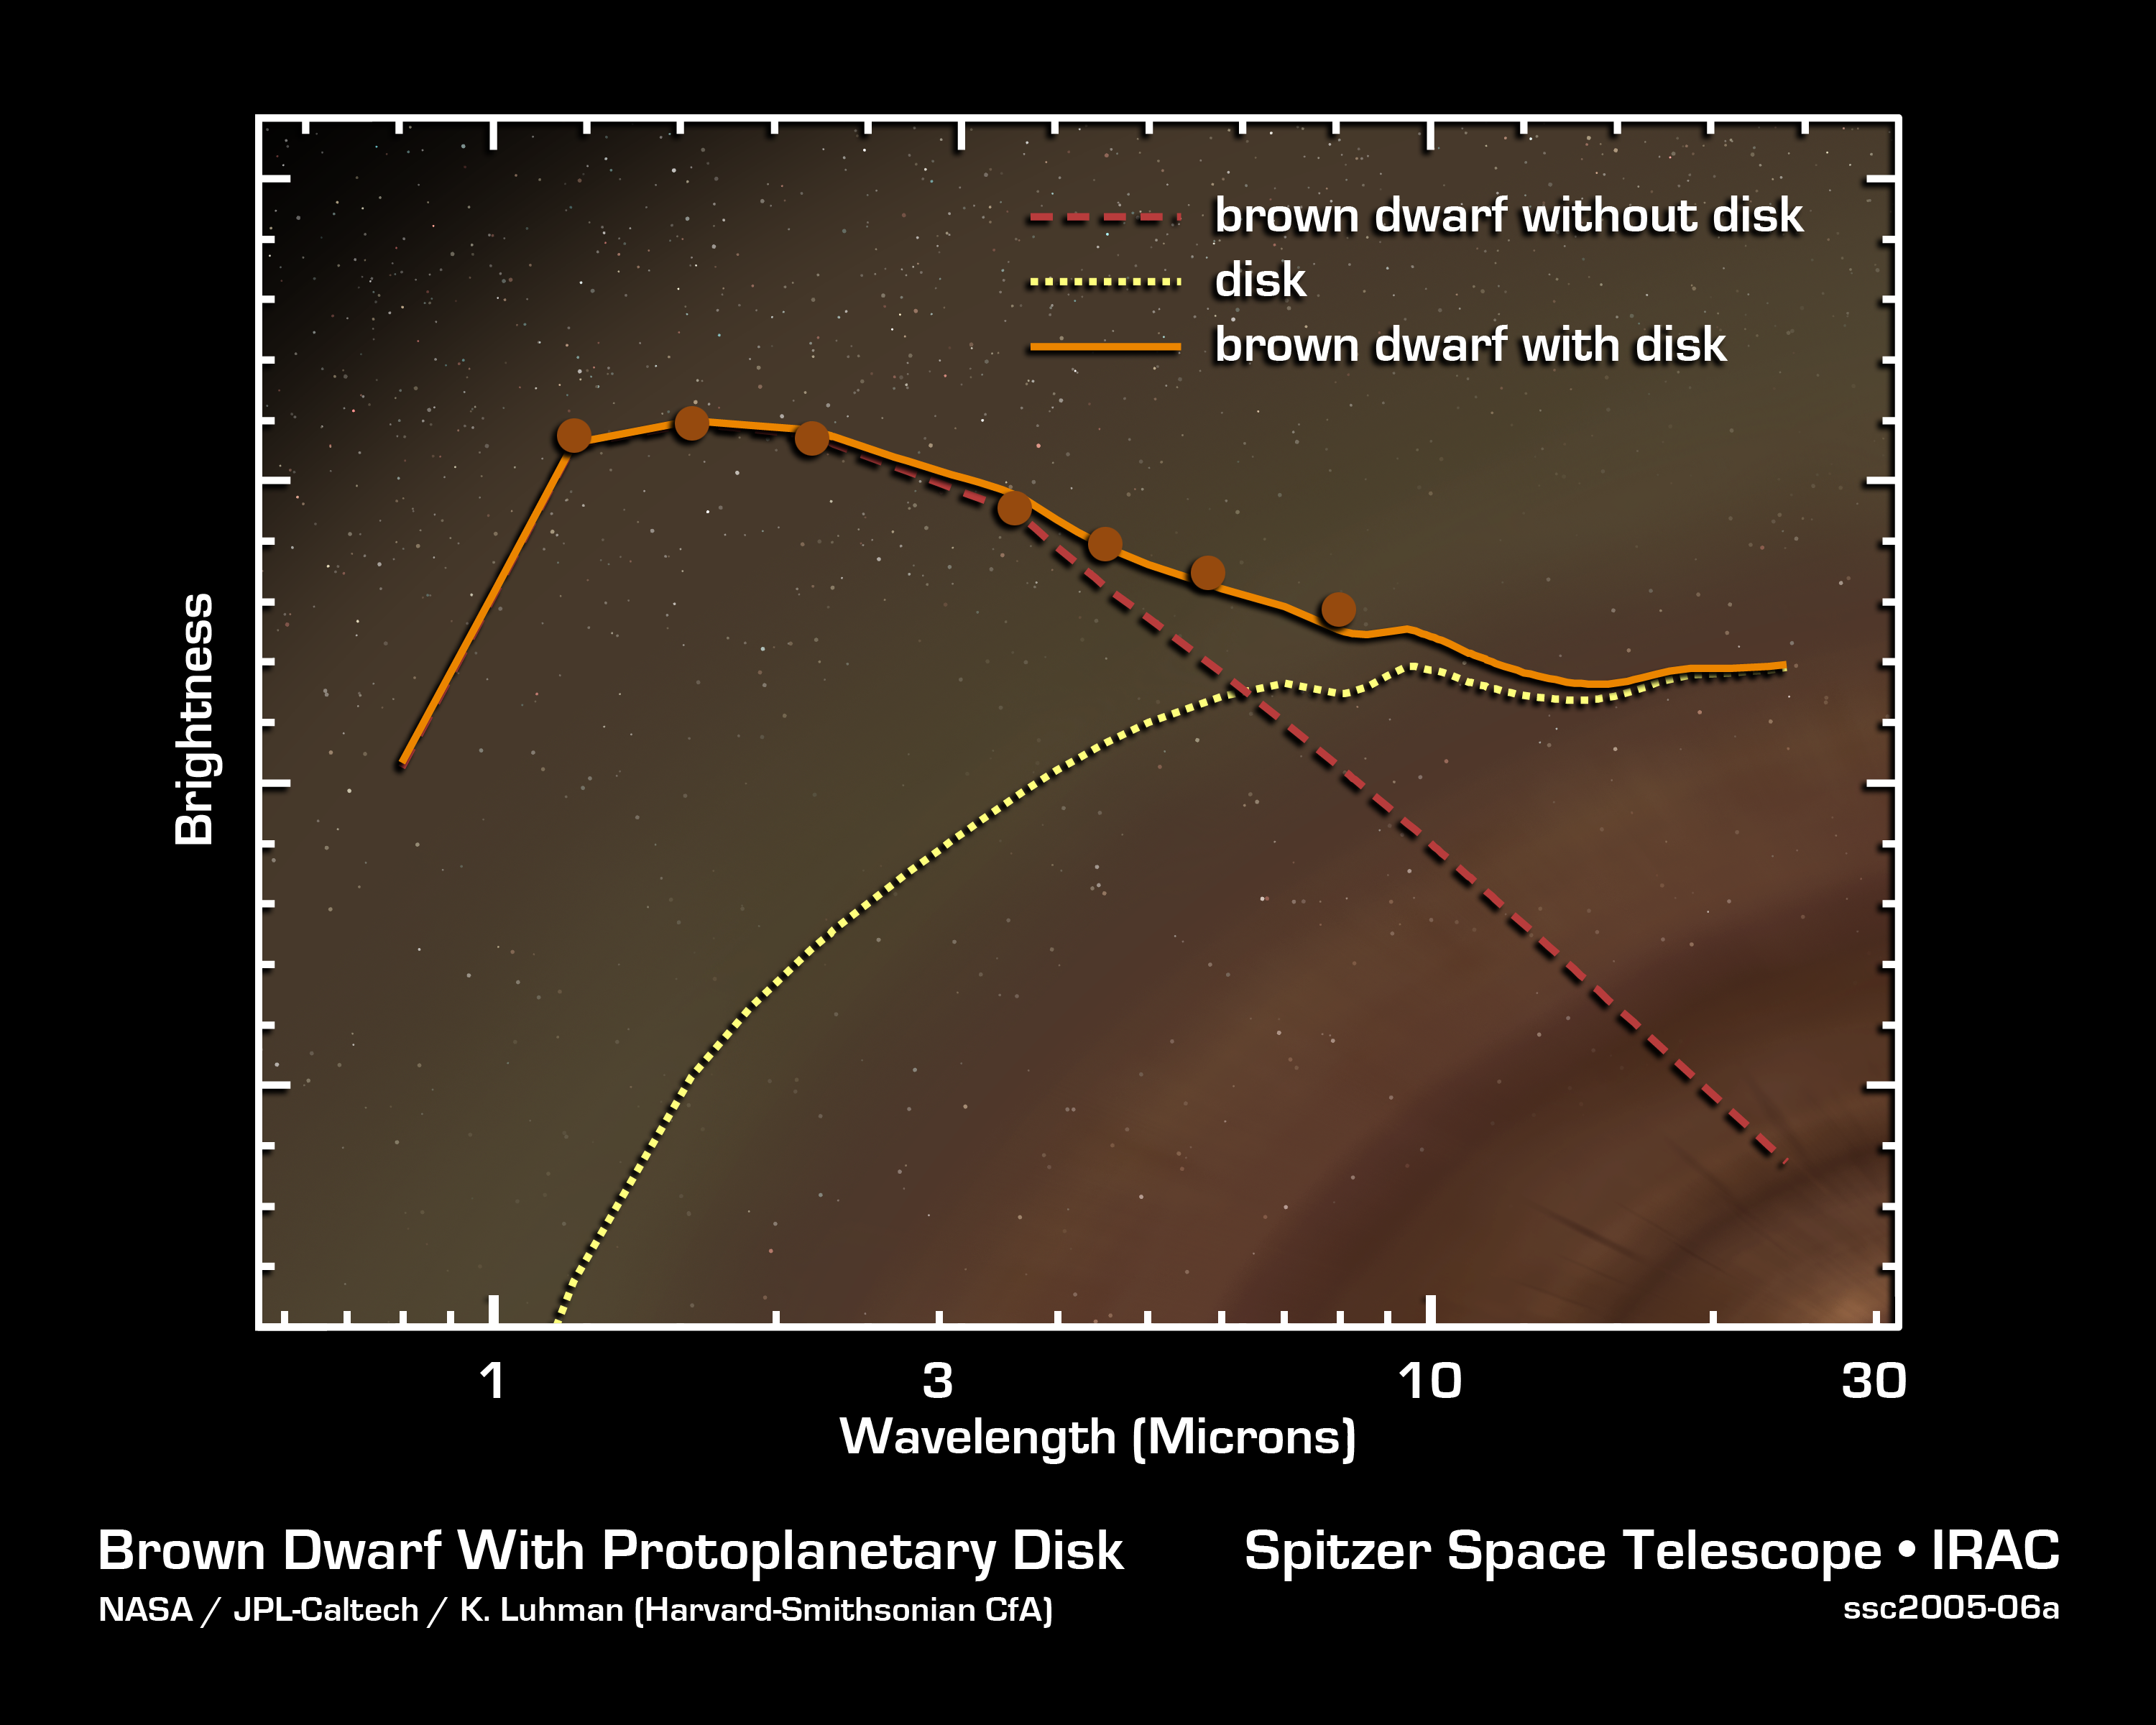

Planetary Building Blocks Found in Surprising Place

This graph of data from NASA's Spitzer Space Telescope shows that an extraordinarily low-mass brown dwarf, or "failed star," is circled by a disk of planet-building dust. The brown dwarf, called OTS 44, is only 15 times the mass of Jupiter, making it the smallest known brown dwarf to host a planet-forming disk.

Spitzer was able to see this unusual disk by measuring its infrared brightness. Whereas a brown dwarf without a disk (red dashed line) radiates infrared light at shorter wavelengths, a brown dwarf with a disk (orange line) gives off excess infrared light at longer wavelengths. This surplus light comes from the disk itself and is represented here as a yellow dotted line. Actual data points from observations of OTS 44 are indicated with orange dots. These data were acquired using Spitzer's infrared array camera.

Credit: NASA/JPL-Caltech/K. Luhman (Harvard-Smithsonian CfA)